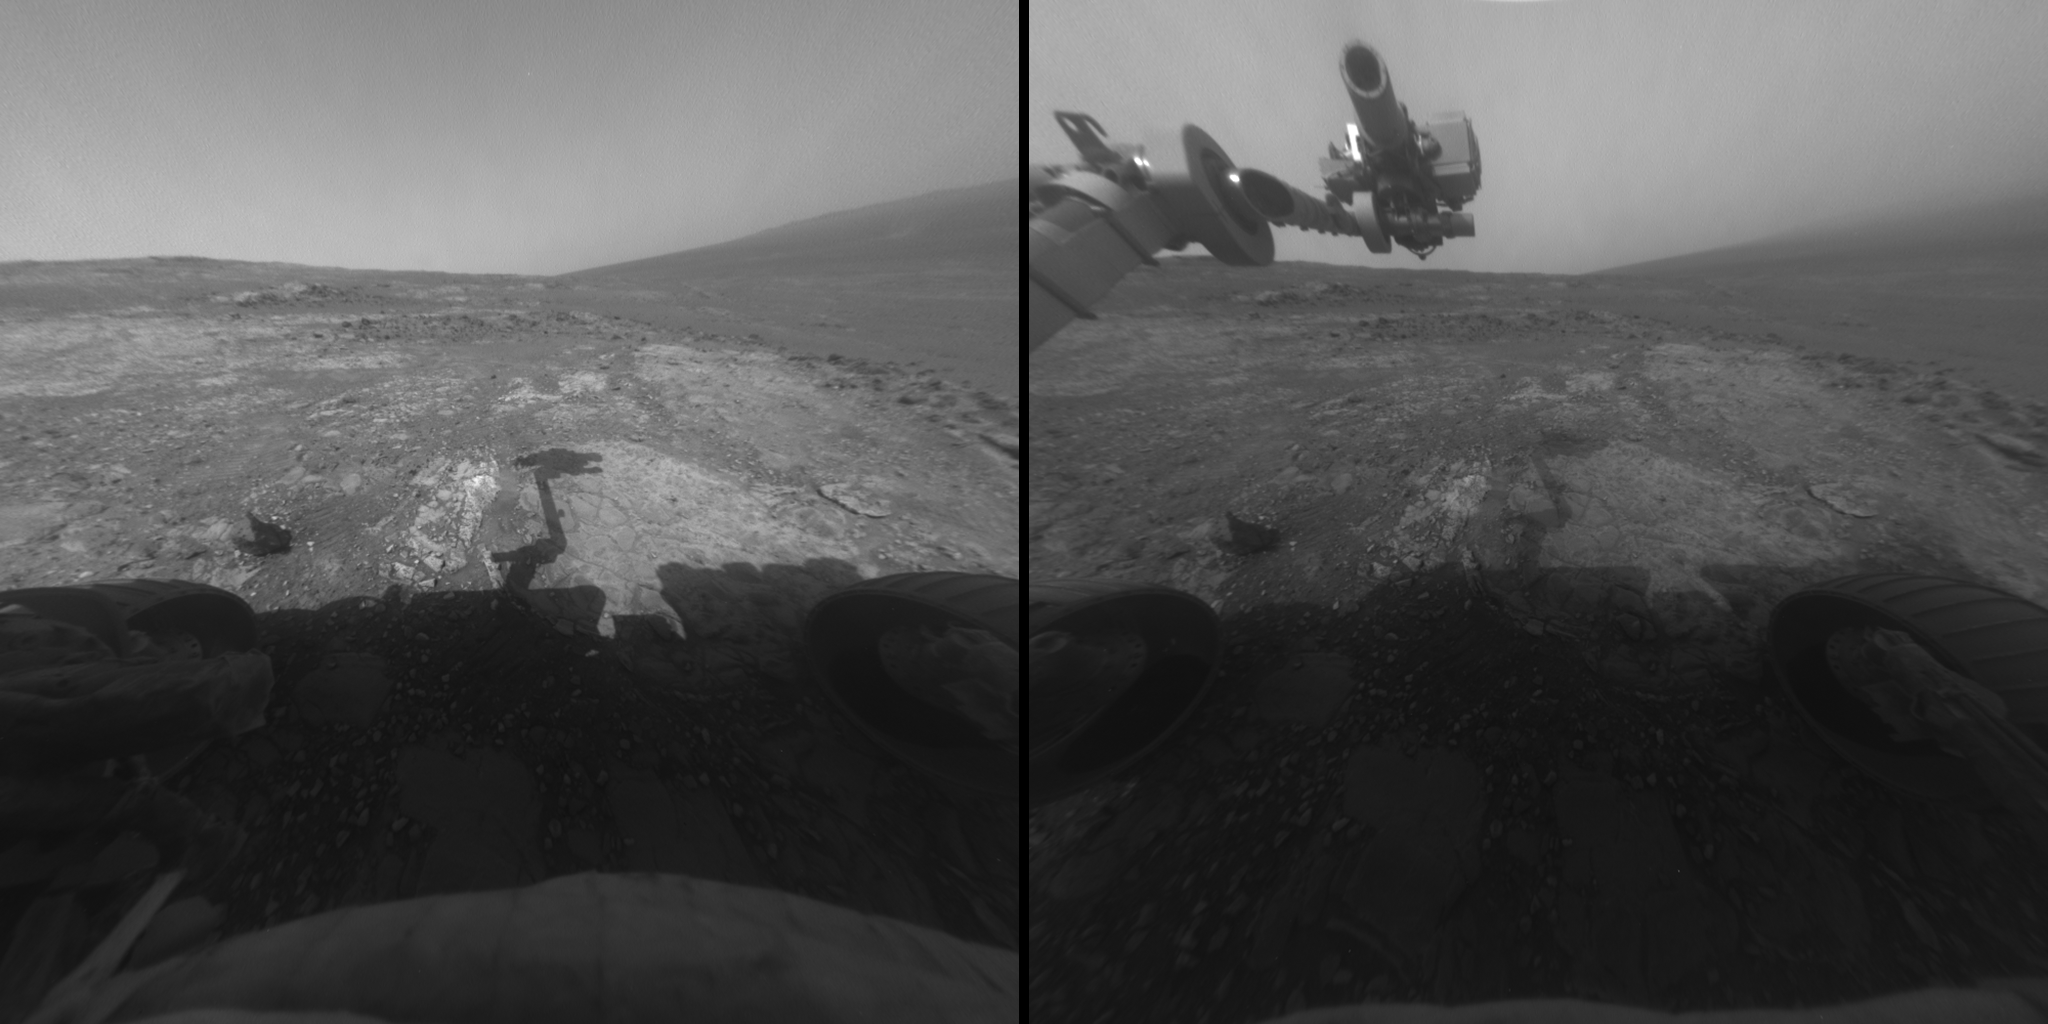

Sky Gets Dustier Between Opportunity’s Sols 3296 and 3301

These two images, taken five Martian days (sols) apart by the front hazard-avoidance camera on NASA’s Mars Exploration Rover Opportunity, document the Martian sky above the rover’s Endeavour Crater location becoming dustier.

The image on the left was taken during Sol 3296 of Opportunity’s mission on Mars (May 2, 2013). The one on the right was taken during Sol 3301 (May 7, 2013) with the rover at the same location but its arm in a different position. In between those dates, local-scale dust storm activity west of Opportunity’s location had reduced clarity of the sky over Opportunity. Effects can be seen in the Sol 3301 image. Note the softened shadow of the rover and the obscured horizon on the right.

The location of the rover when these images were taken was on the “Cape York” segment of the western rim of Endeavour Crater. During this period Opportunity was investigating the rock target “Esperance,” which is on the pale patch of rock just to the left of the shadow of the rover’s arm. After that investigation, the last planned for Cape York, the rover team plans to drive Opportunity toward a segment of the rim to the south, called “Solander Point.”

Credit: NASA/JPL-Caltech